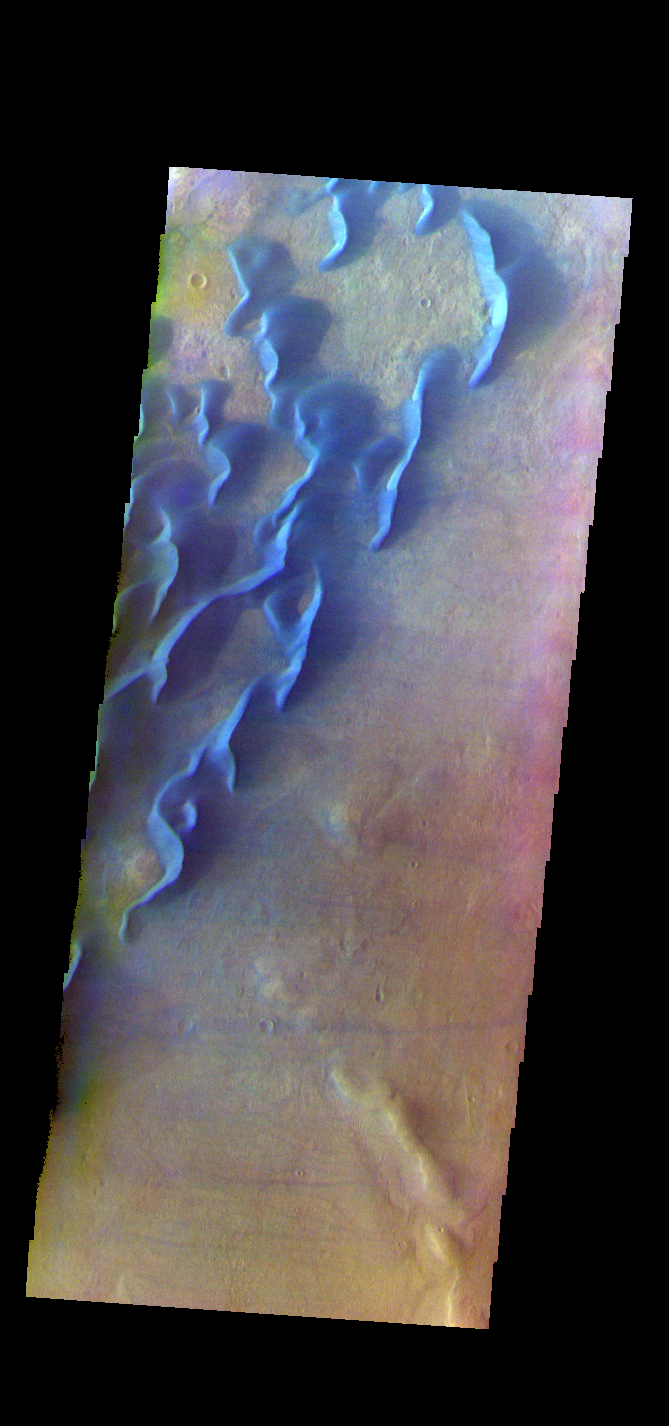

Kaiser Crater Dunes – False Color

The THEMIS VIS camera contains 5 filters. The data from different filters can be combined in multiple ways to create a false color image. These false color images may reveal subtle variations of the surface not easily identified in a single band image. This false color image shows part of the floor of Kaiser Crater. Kaiser Crater is 207 km (129 miles) in diameter and is located in Noachis Terra west of Hellas Planitia. This sand dune field is one of several regions of sand dunes located in the southern part of the crater floor.

With enough wind and sand, sand dunes are formed. Dune morphology typically has a shallow slope on the side the wind is blowing from and a steep face on the other side. The lighter part of the dunes in this image are the steep slopes. Wind blows sand particles up the shallow slope and then the particles ‘fall’ off the crest of the dune down the steep side. With time, the constant wind will move the crest of the dune forward. Depending on the amount of available sand, dunes can grow to large heights and sizes. The dunes in this image are moving west – towards the left side of the image. Dark blue in this false color combination are typically basaltic sand.

The THEMIS VIS camera is capable of capturing color images of the Martian surface using five different color filters. In this mode of operation, the spatial resolution and coverage of the image must be reduced to accommodate the additional data volume produced from using multiple filters. To make a color image, three of the five filter images (each in grayscale) are selected. Each is contrast enhanced and then converted to a red, green, or blue intensity image. These three images are then combined to produce a full color, single image. Because the THEMIS color filters don’t span the full range of colors seen by the human eye, a color THEMIS image does not represent true color. Also, because each single-filter image is contrast enhanced before inclusion in the three-color image, the apparent color variation of the scene is exaggerated. Nevertheless, the color variation that does appear is representative of some change in color, however subtle, in the actual scene. Note that the long edges of THEMIS color images typically contain color artifacts that do not represent surface variation.

Credit: NASA/JPL-Caltech/ASU